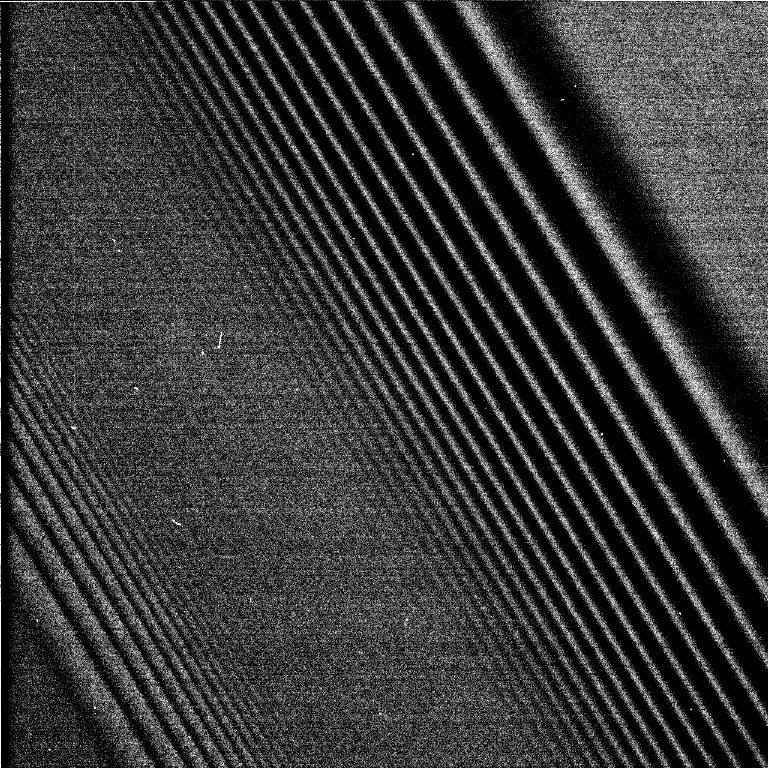

Two Waves in One Spectacular Image of Saturn’s Rings

This image shows a bending wave (right) and density wave in Saturn’s A ring, interior to the Encke Gap. It was taken by the narrow angle camera on the Cassini spacecraft after successful entry into Saturn’s orbit. The view shows the dark, or unlit, side of the rings.

Credit: NASA/JPL/Space Science Institute